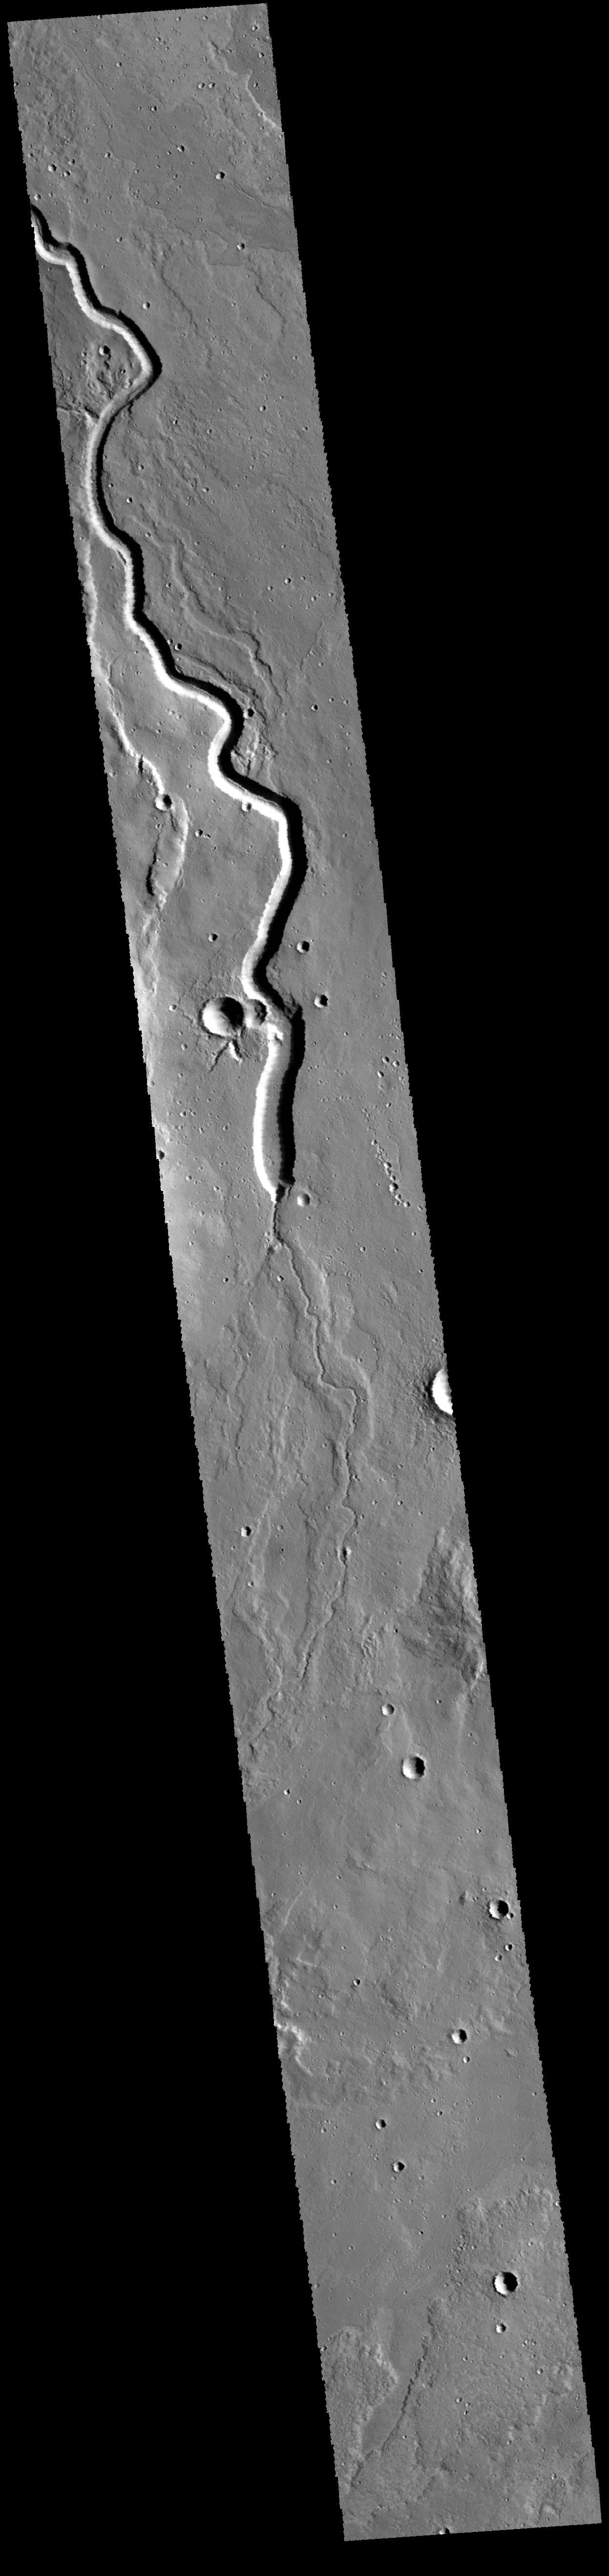

THEMIS Art #134

Do you see what I see? Is that a snake slithering down the image?

Credit: NASA/JPL-Caltech/ASU